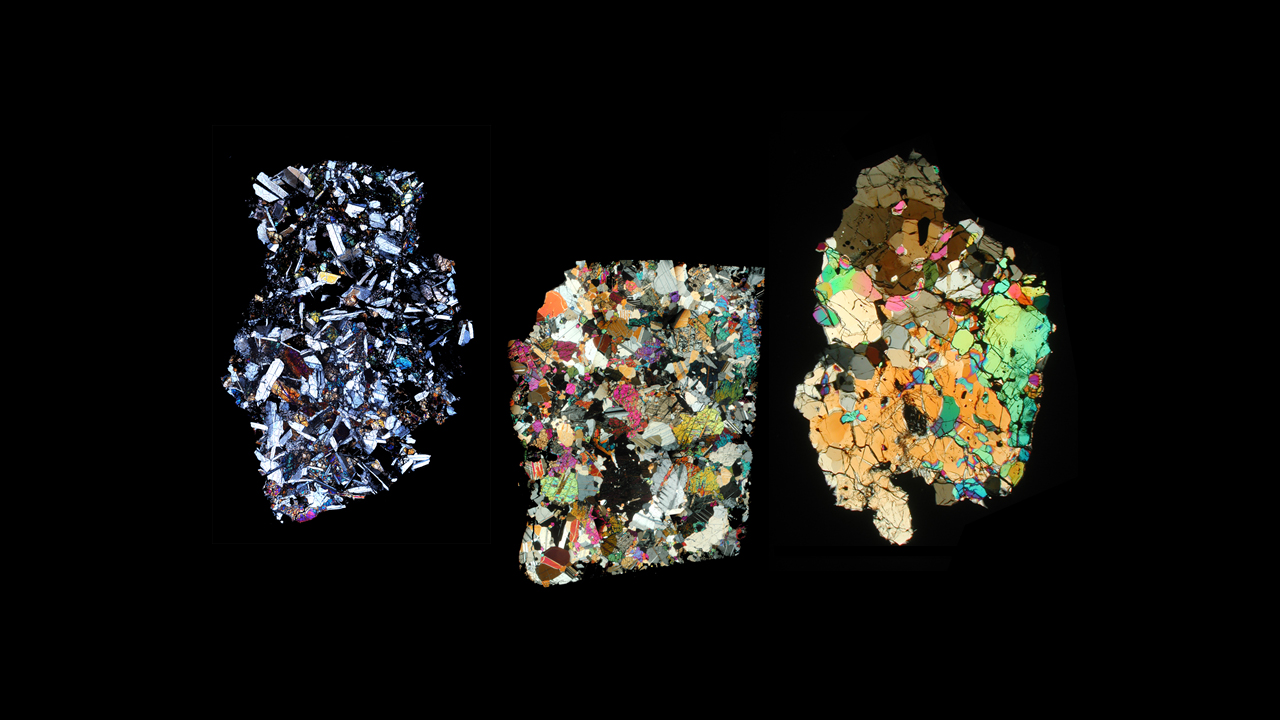

Meteorites from Vesta

This image shows three slices of a class of meteorites that fell to Earth that NASA’s Dawn mission has confirmed as originating from the giant asteroid Vesta. The meteorites, known as howardite, eucrite and diogenite meteorites, were viewed through a polarizing microscope, where different minerals appear in different colors. The texture of the rocks reveals that they crystallized at different rates. The image on the left comes from a meteorite named QUE 97053 (Antarctica), which is basaltic eucrite. The image in the middle comes from the Moore County (North Carolina) cumulate eucrite. The image on the right comes from a diogenite meteorite named GRA 98108 (Antarctica).

The Dawn mission to Vesta and Ceres is managed by NASA’s Jet Propulsion Laboratory, a division of the California Institute of Technology in Pasadena, for NASA’s Science Mission Directorate, Washington. UCLA is responsible for overall Dawn mission science. Orbital Sciences Corp. in Dulles, Va., designed and built the spacecraft. The German Aerospace Center, the Max Planck Institute for Solar System Research, the Italian Space Agency and the Italian National Astrophysical Institute are international partners on the mission team. The California Institute of Technology in Pasadena manages JPL for NASA.

Credit: NASA/University of Tennessee